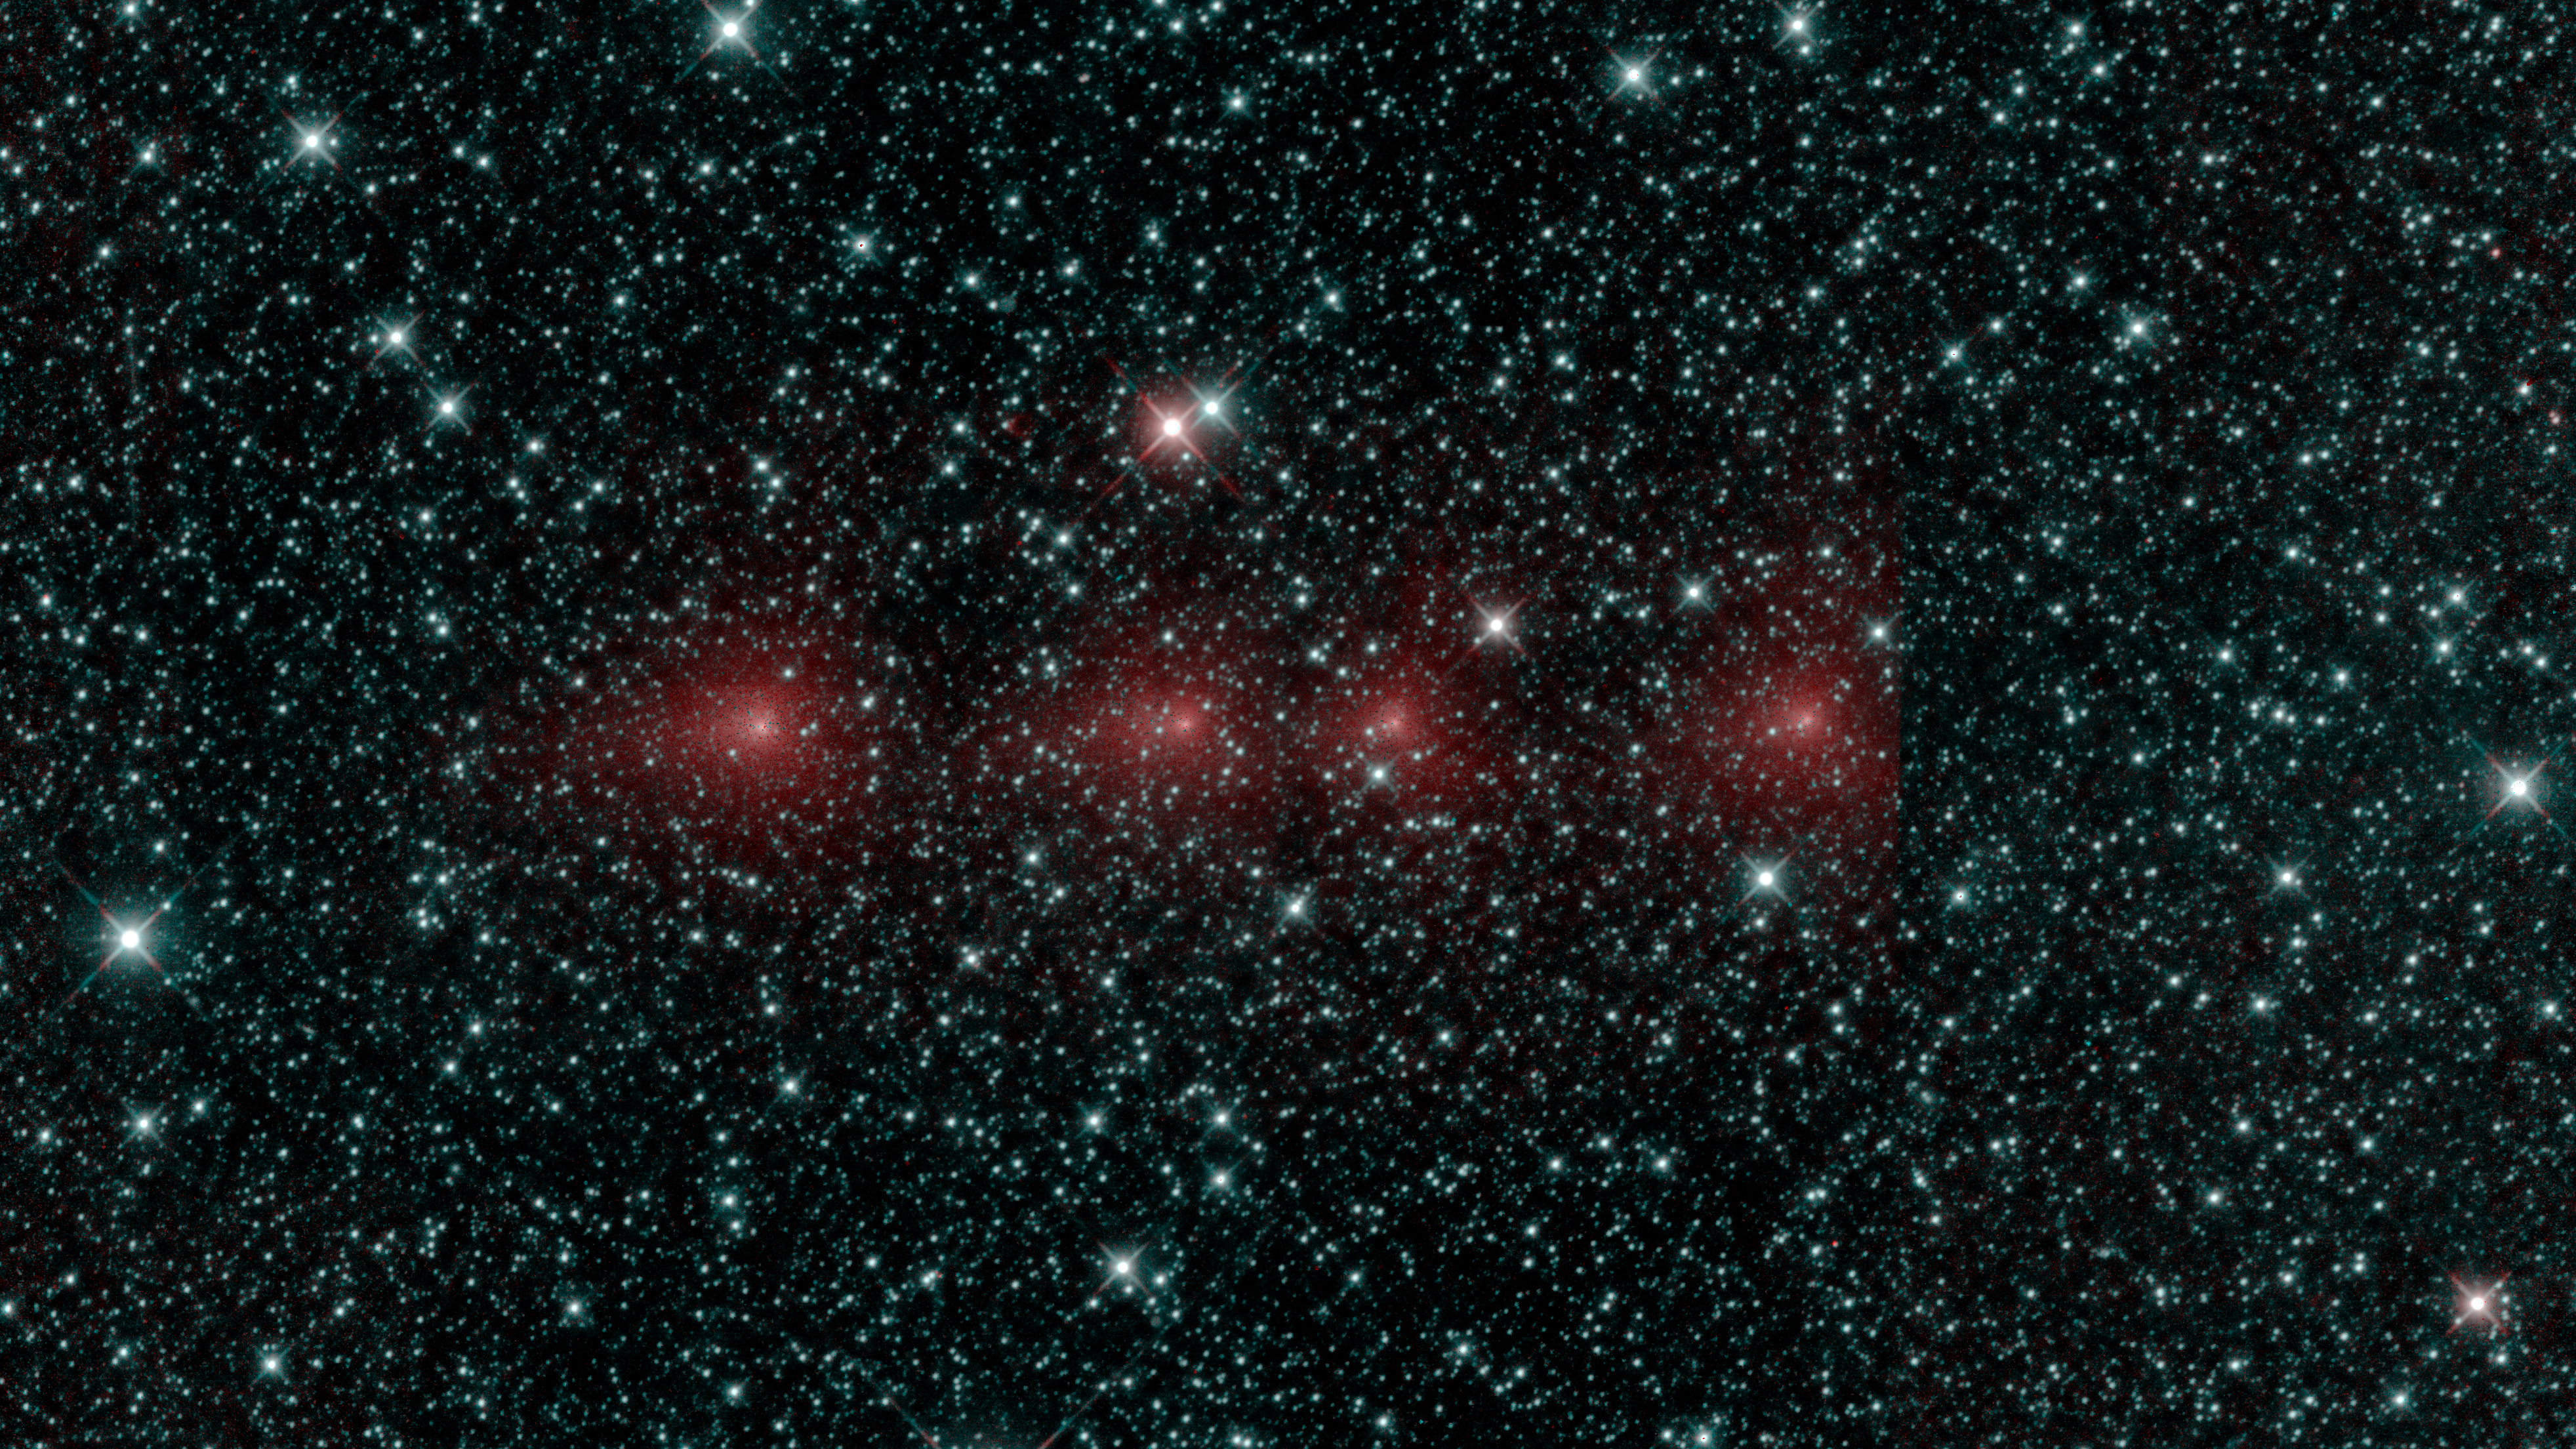

Comet C/2018 Y1 Iwamoto

Comet C/2018 Y1 Iwamoto as imaged in multiple exposures of infrared light by the NEOWISE space telescope. The infrared images were taken on Feb. 25, 2019, when the comet was about 56 million miles, or 90 million kilometers, from Earth. C/2018 Y1 Iwamoto is a long-period comet originally from the Oort Cloud and coming in near the Sun for the first time in over 1,000 years.

Appearing as a string of red dots, this comet can be seen in a series of exposures captured by the spacecraft. Infrared light detected by the 3.4-micron channel is mapped to blue and green, while light from the 4.6-micron channel is mapped to red. In this image, stars show up as blue because they are hotter, whereas the cooler dust around the comet – with a temperature near the freezing point of water – glows red.

JPL manages NEOWISE for NASA’s Science Mission Directorate at the agency’s headquarters in Washington. The Space Dynamics Laboratory in Logan, Utah, built the science instrument. Ball Aerospace & Technologies Corp. of Boulder, Colorado, built the spacecraft. Science operations and data processing take place at the Infrared Processing and Analysis Center at the California Institute of Technology in Pasadena. Caltech manages JPL for NASA.

Credit: NASA/JPL-Caltech